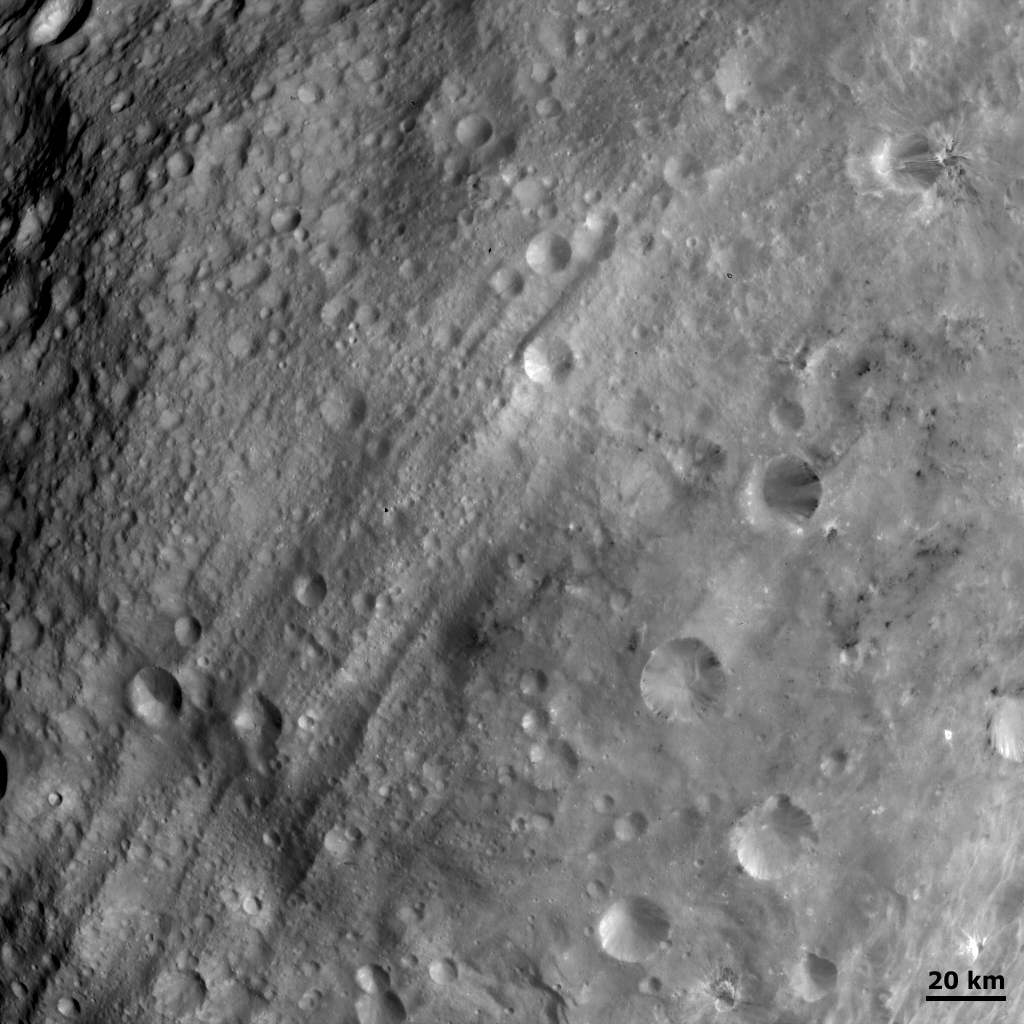

Equatorial Troughs and Dark Material I

This Dawn FC (framing camera) image shows the equatorial troughs of Vesta running obliquely across the image. These troughs occur around most of Vesta’s equatorial region and are one of its most striking features. They both overlie and are overlain by impact craters. A large linear structure seems to cut across these troughs in the bottom left side of the image. Also distinctive is the dark material which is associated with the troughs, impact craters (right side of image) and the dark hill (center of image). This dark hill remains dark from many different viewing angles in a selection of images, so its dark appearance is not just due to shadowing effects. Many possible formation mechanisms for this dark hill are currently under investigation.

NASA’s Dawn spacecraft obtained this image with its framing camera on August 20th 2011. This image was taken through the camera’s clear filter. The distance to the surface of Vesta is 2740km and the image resolution is about 260 meters per pixel.

The Dawn mission to Vesta and Ceres is managed by NASA’s Jet Propulsion Laboratory, a division of the California Institute of Technology, Pasadena, Calif., for NASA’s Science Mission Directorate, Washington. UCLA is responsible for overall Dawn mission science. The Dawn framing cameras were developed and built under the leadership of the Max Planck Institute for Solar System Research, Katlenburg-Lindau, Germany, with significant contributions by DLR German Aerospace Center, Institute of Planetary Research, Berlin, and in coordination with the Institute of Computer and Communication Network Engineering, Braunschweig. The Framing Camera project is funded by the Max Planck Society, DLR, and NASA/JPL.

Credit: NASA/JPL-Caltech/UCLA/MPS/DLR/IDA